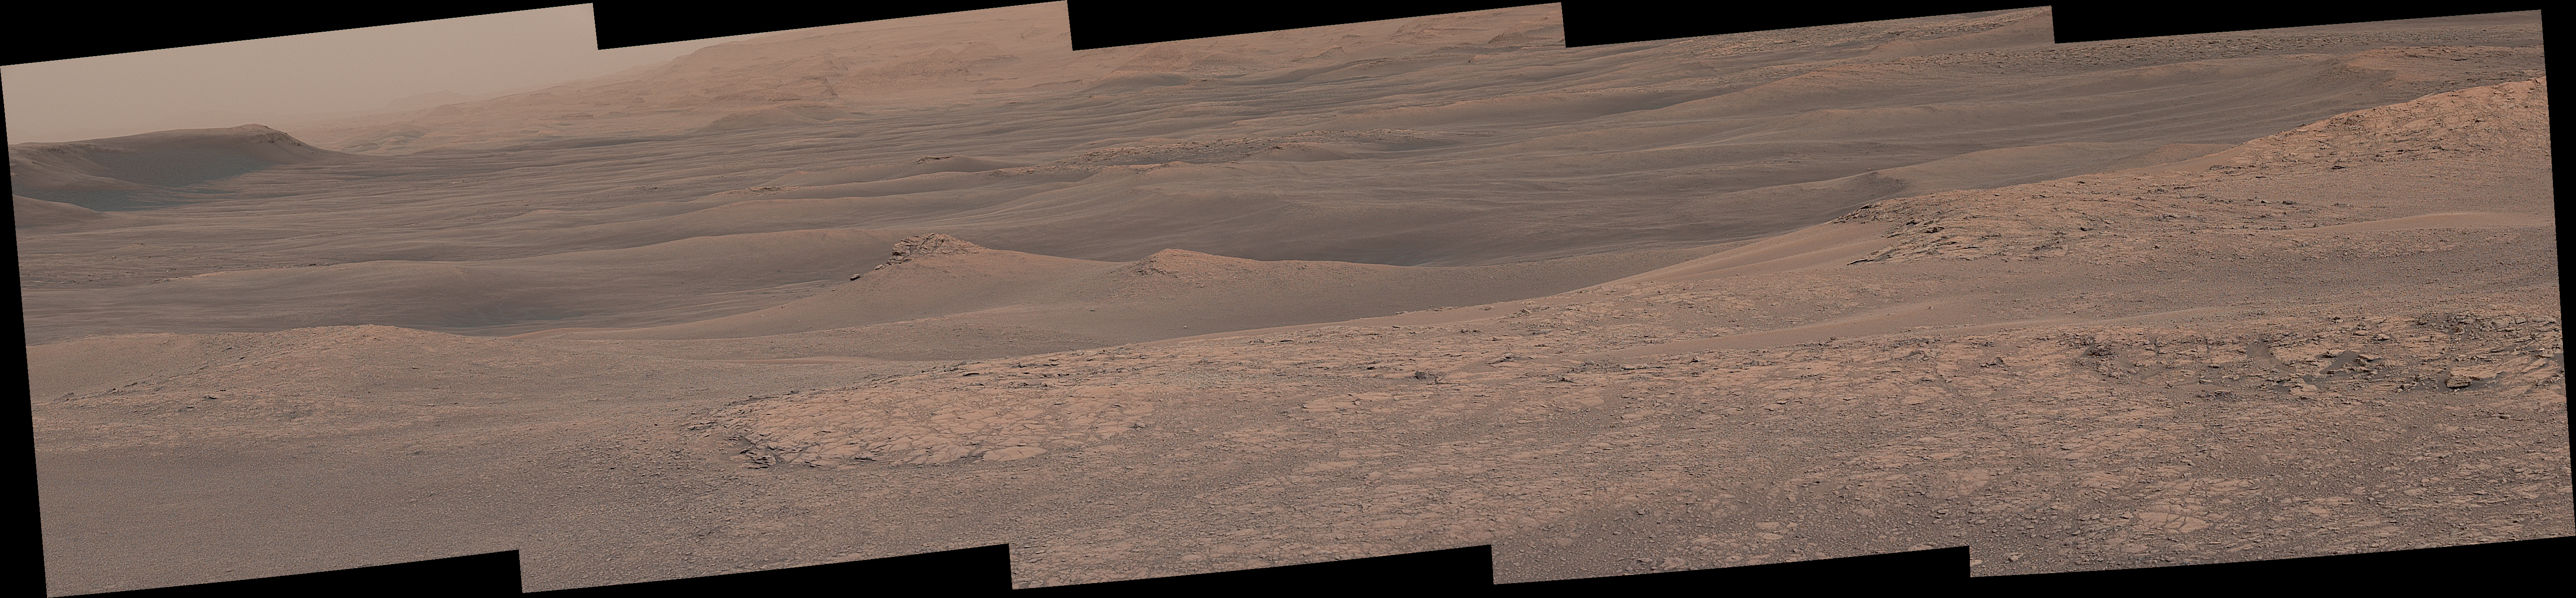

Curiosity Sees Waves in the Clay Unit

The hills and troughs in this little valley, carved between a ridge and cliffs higher up Mount Sharp, almost look like undulating waves. The Mast Camera (Mastcam) on NASA’s Curiosity Mars rover captured this mosaic as it explored the “clay-bearing unit” on Jan. 23, 2019 (Sol 2299).

At the top left corner is part of the Vera Rubin Ridge, from which Curiosity departed earlier this year; the rocky hill at center left has been nicknamed “Knockfarril Hill.” The science team is trying to figure out how this landscape formed over billions of years. At present, the clearest takeaway is that the clay-bearing unit is softer than the ridge: The former has eroded into a valley between the ridge and Mount Sharp, while the ridge has resisted erosion.

The scene is presented with a color adjustment that approximates white balancing to resemble how the rocks and sand would appear under daytime lighting conditions on Earth.

Malin Space Science Systems in San Diego built and operates Mastcam. A division of Caltech, the Jet Propulsion Laboratory in Pasadena, California, manages the Mars Science Laboratory Project for NASA’s Science Mission Directorate in Washington and built the project’s Curiosity rover.

Credit: NASA/JPL-Caltech/MSSS